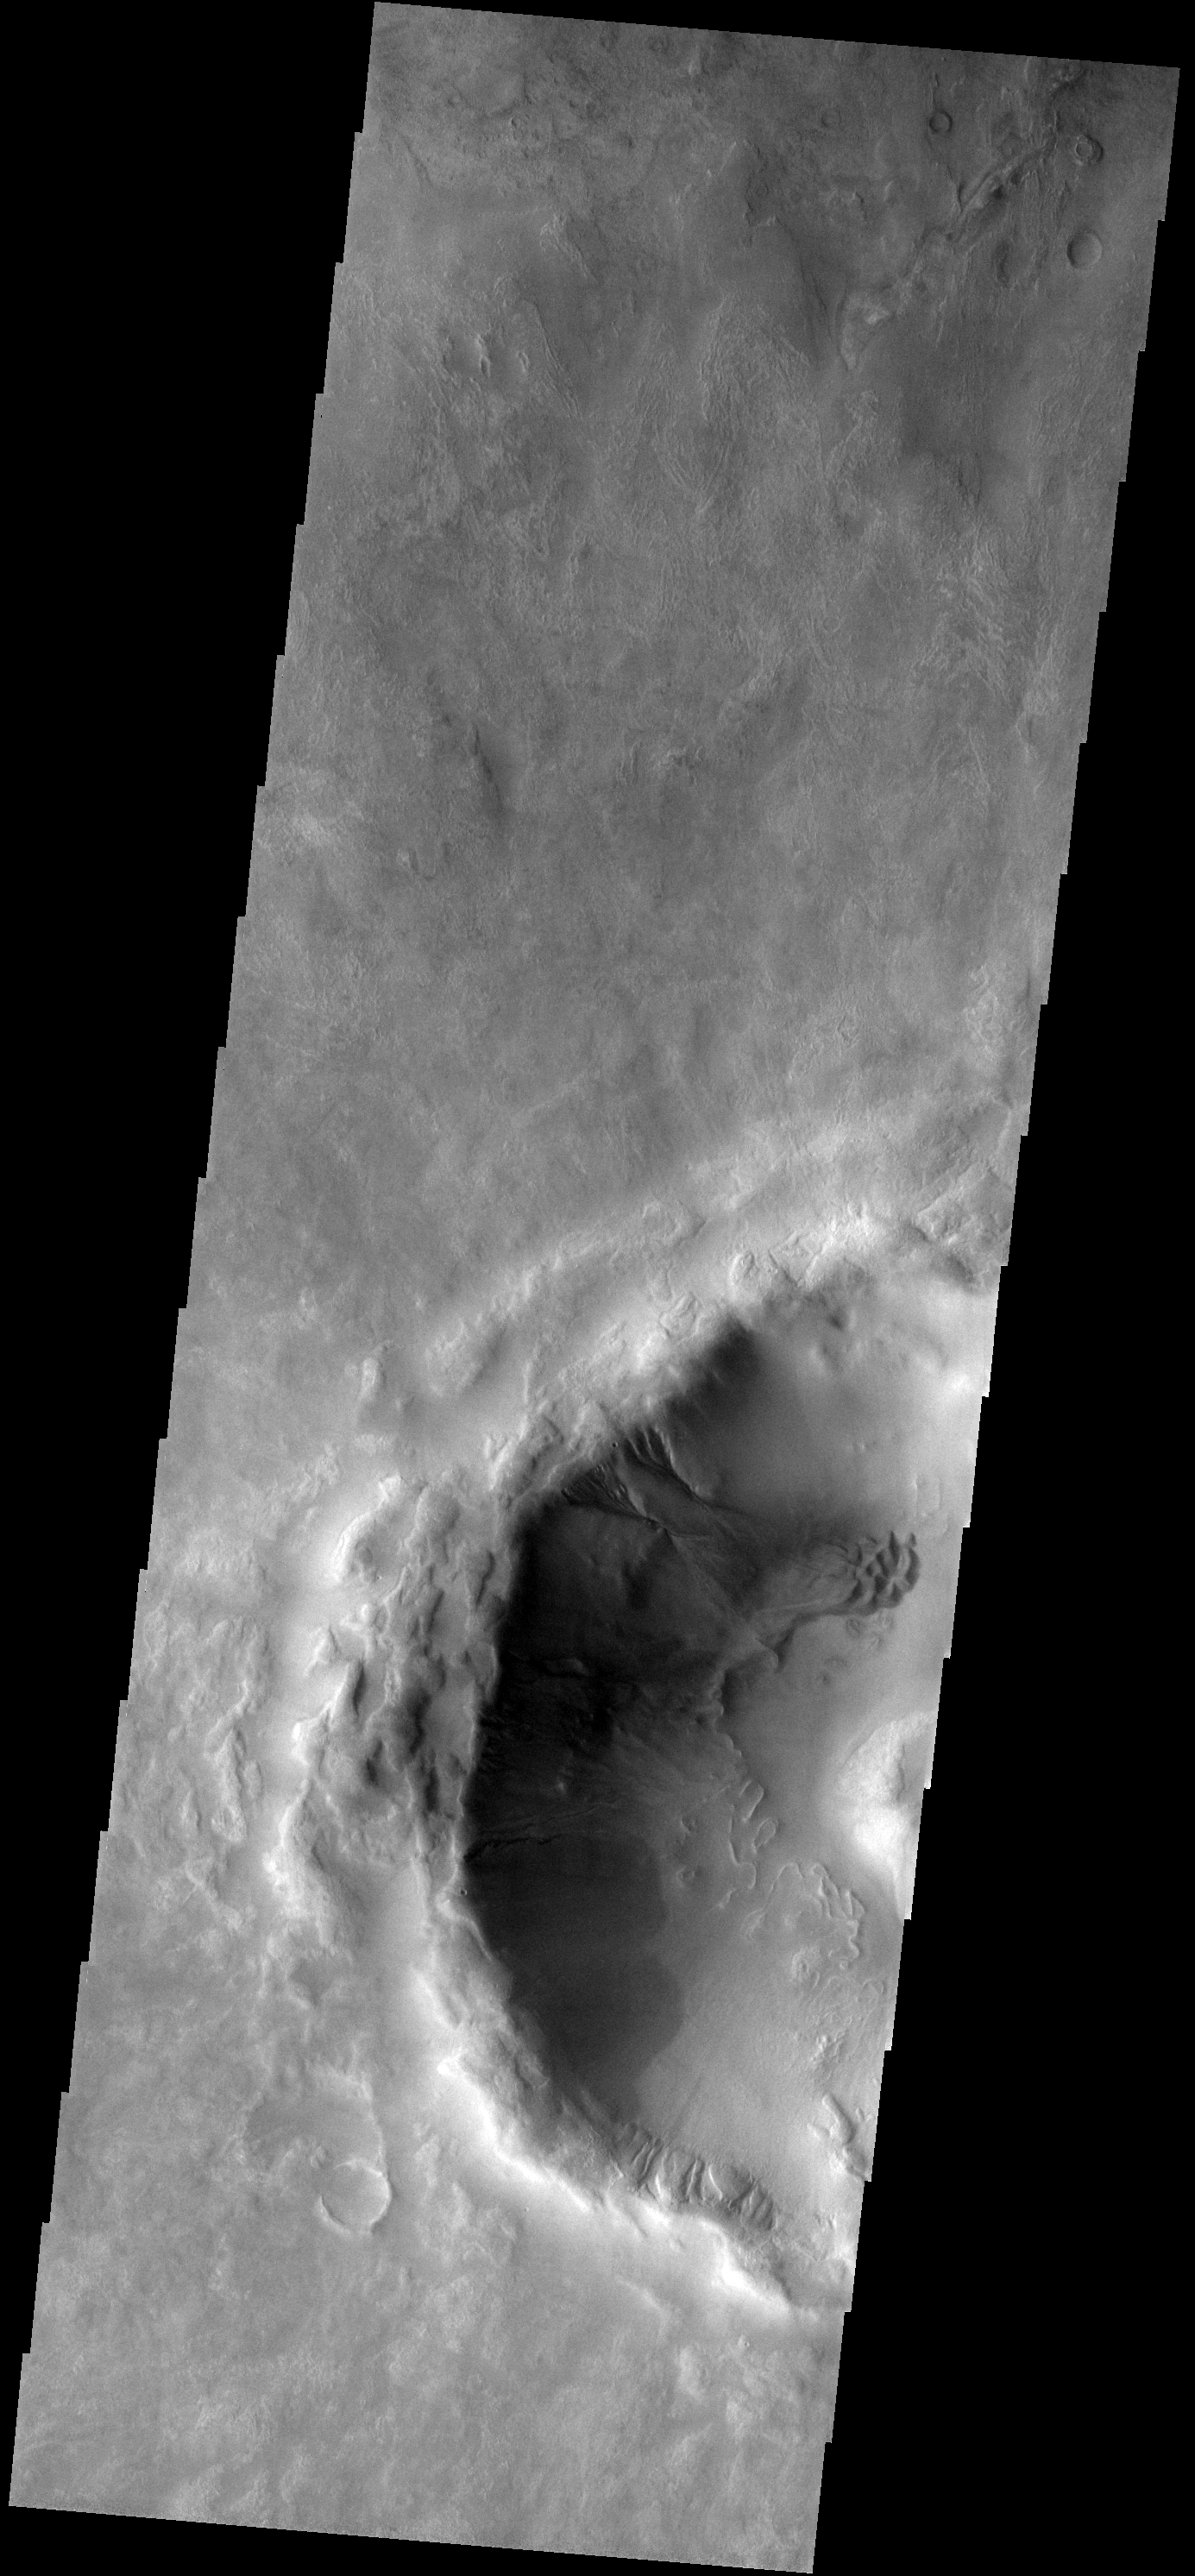

Dunes and Gullies

Gullies dissect the crater rim and dunes cover part of the floor of the unnamed crater east of Russell Crater.

Image information: VIS instrument. Latitude -53.5N, Longitude 23.0E. 17 meter/pixel resolution.

Please see the THEMIS Data Citation Note for details on crediting THEMIS images.

Note: this THEMIS visual image has not been radiometrically nor geometrically calibrated for this preliminary release. An empirical correction has been performed to remove instrumental effects. A linear shift has been applied in the cross-track and down-track direction to approximate spacecraft and planetary motion. Fully calibrated and geometrically projected images will be released through the Planetary Data System in accordance with Project policies at a later time.

NASA’s Jet Propulsion Laboratory manages the 2001 Mars Odyssey mission for NASA’s Office of Space Science, Washington, D.C. The Thermal Emission Imaging System (THEMIS) was developed by Arizona State University, Tempe, in collaboration with Raytheon Santa Barbara Remote Sensing. The THEMIS investigation is led by Dr. Philip Christensen at Arizona State University. Lockheed Martin Astronautics, Denver, is the prime contractor for the Odyssey project, and developed and built the orbiter. Mission operations are conducted jointly from Lockheed Martin and from JPL, a division of the California Institute of Technology in Pasadena.

Credit: NASA/JPL/ASU